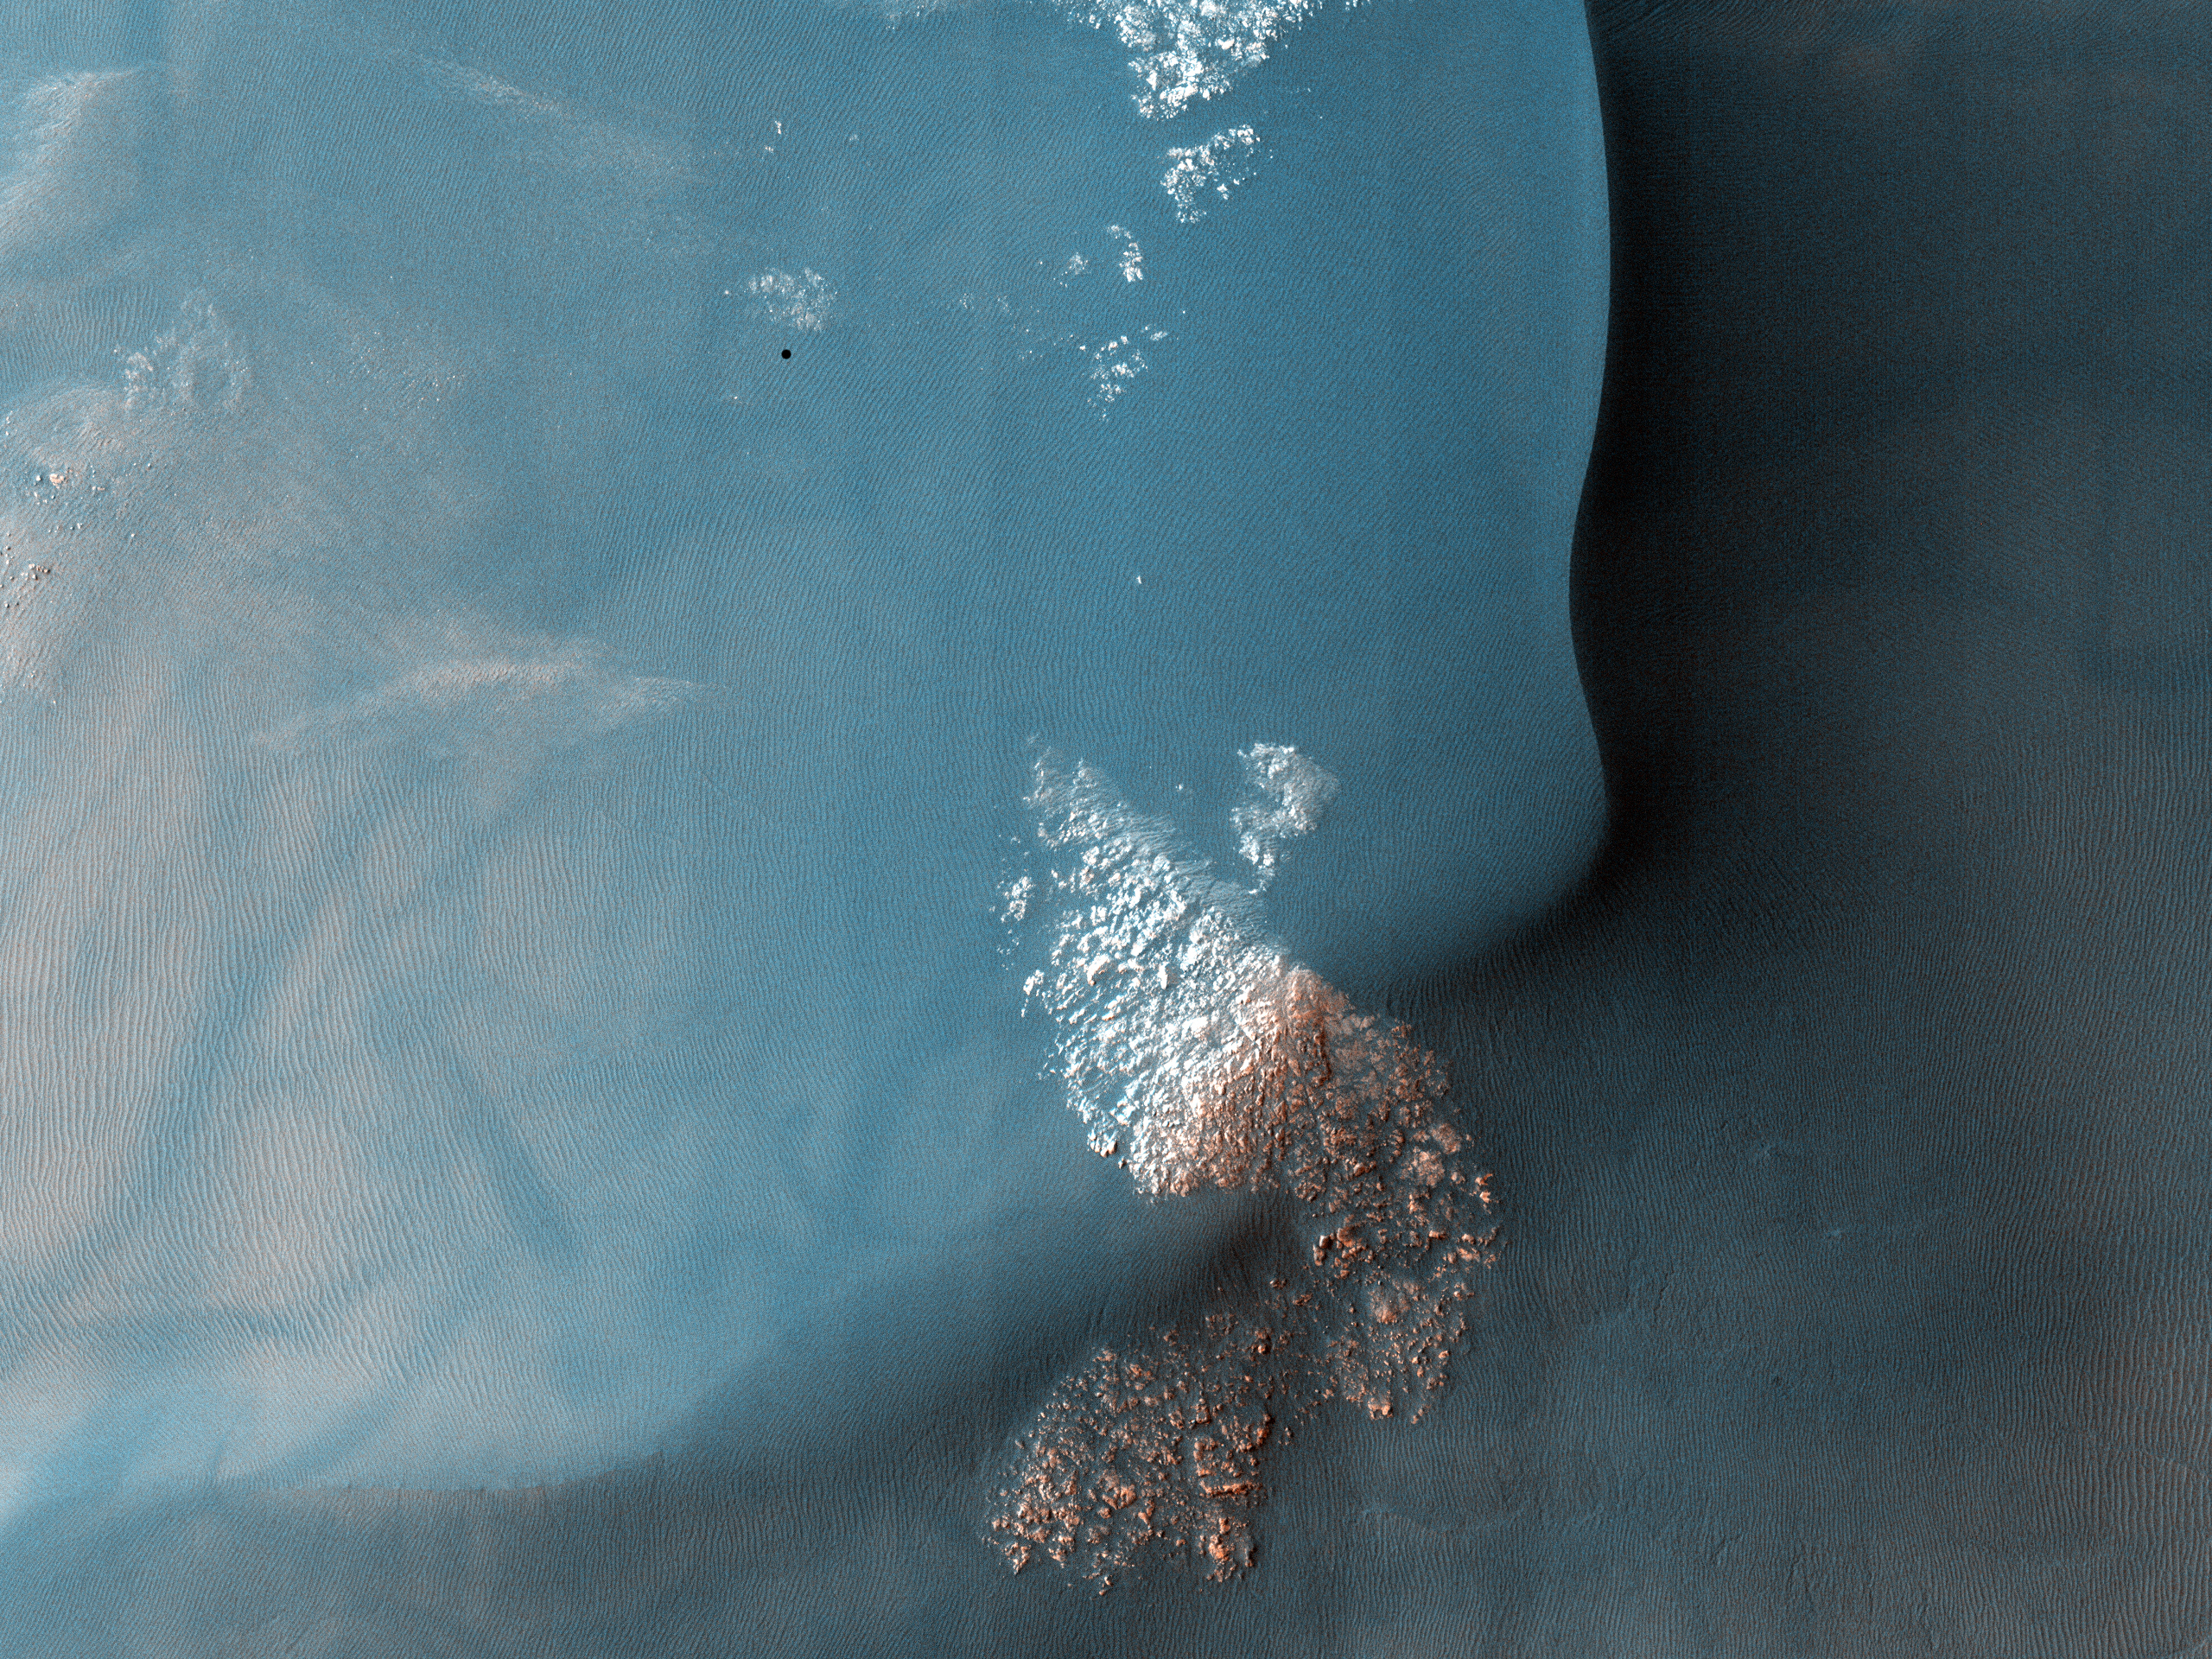

Southern Hemisphere Crater with Dune Field

Figure 1

This observation shows a Southern hemisphere crater with gullies, dunes, periglacial modification, bright rock deposits, and dust devil tracks. Although these features are all common on Mars, there are not many places that have all of them together as viewed here.

The gullies seen at the top of the image are likely caused by wet debris flows. They have deposits of multiple ages. The gully on the left has bright deposits that have been modified by periglacial processes overlain by slightly darker deposits that have not been modified. Periglacial processes, such as seasonal freezing and thawing, are responsible for the polygonal fractures seen near the gullies and around the image.

The dark material in the center of the image is a dune field. There are several different sizes and orientations of dunes — these different orientations indicate that the dominant winds in the area have changed throughout time.

The dark streaks that criss-cross on the outskirts of the dune field are dust devil tracks. Dust devils are spinning cells of dust that travel across the Martian surface. As they move, they pick up and redeposit particles, as well as disturbing dust on the surface. They are responsible elsewhere on Mars for removing dust from the solar panels of the Mars Exploration Rovers Spirit and Opportunity, which has helped to extend their missions way beyond the 90-day primary mission.

The subimage (Figure 1), 750 meters across, shows dust devil tracks near the southwest edge of the dune field. The bright protruding rocks to the right of the image are either being exposed or being buried as the dunes migrate.

Note that the black rectangular feature near the top right of the full image is a data gap resulting from data transmission problems; it is not a real feature.

NASA’s Jet Propulsion Laboratory, a division of the California Institute of Technology in Pasadena, manages the Mars Reconnaissance Orbiter for NASA’s Science Mission Directorate, Washington. Lockheed Martin Space Systems, Denver, built the spacecraft. The High Resolution Imaging Science Experiment is operated by the University of Arizona, Tucson, and the instrument was built by Ball Aerospace & Technologies Corp., Boulder, Colo.

Originally released July 11, 2007

Credit: NASA/JPL-Caltech/University of Arizona